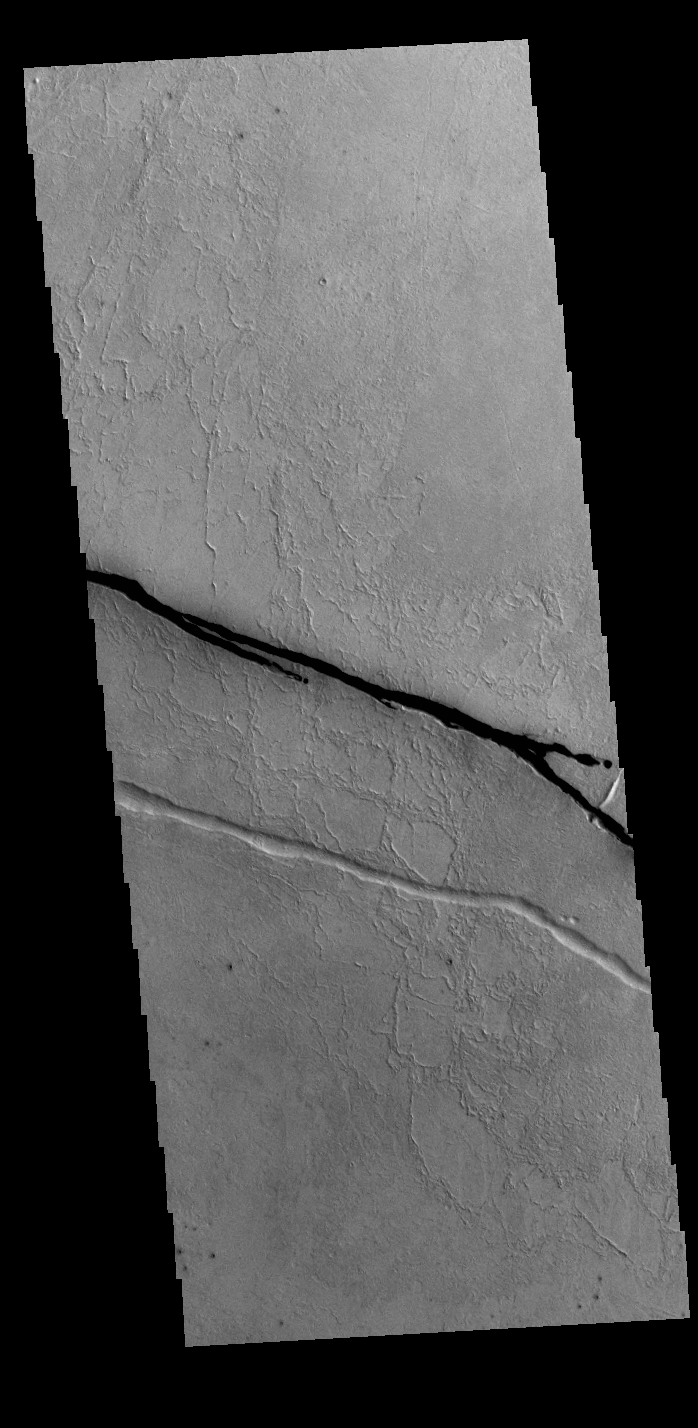

Cerberus Fossae

Today’s VIS image shows a section of Cerberus Fossae. Cerberus Fossae are located in Elysium Planitia, southeast of the Elysium Mons volcanic complex. The linear features in the image are tectonic graben. Graben are formed by extension of the crust and faulting. When large amounts of pressure or tension are applied to rocks on timescales that are fast enough that the rock cannot respond by deforming, the rock breaks along faults. In the case of a graben, two parallel faults are formed by extension of the crust and the rock in between the faults drops downward into the space created by the extension. Two graben are visible in this THEMIS image, trending from west-northwest to east-southeast. Because the faults defining the graben are formed perpendicular to the direction of the applied stress, we know that extensional forces were pulling the crust apart in the north-northeast/south-southwest direction. The Cerberus Fossae graben are sources of both channels and significant volcanic flows. The rough surface around the graben is thought to be volcanic flows. Cerberus Fossae cuts across features such as hills, indicating the relative youth of the tectonic activity.

Credit: NASA/JPL-Caltech/ASU